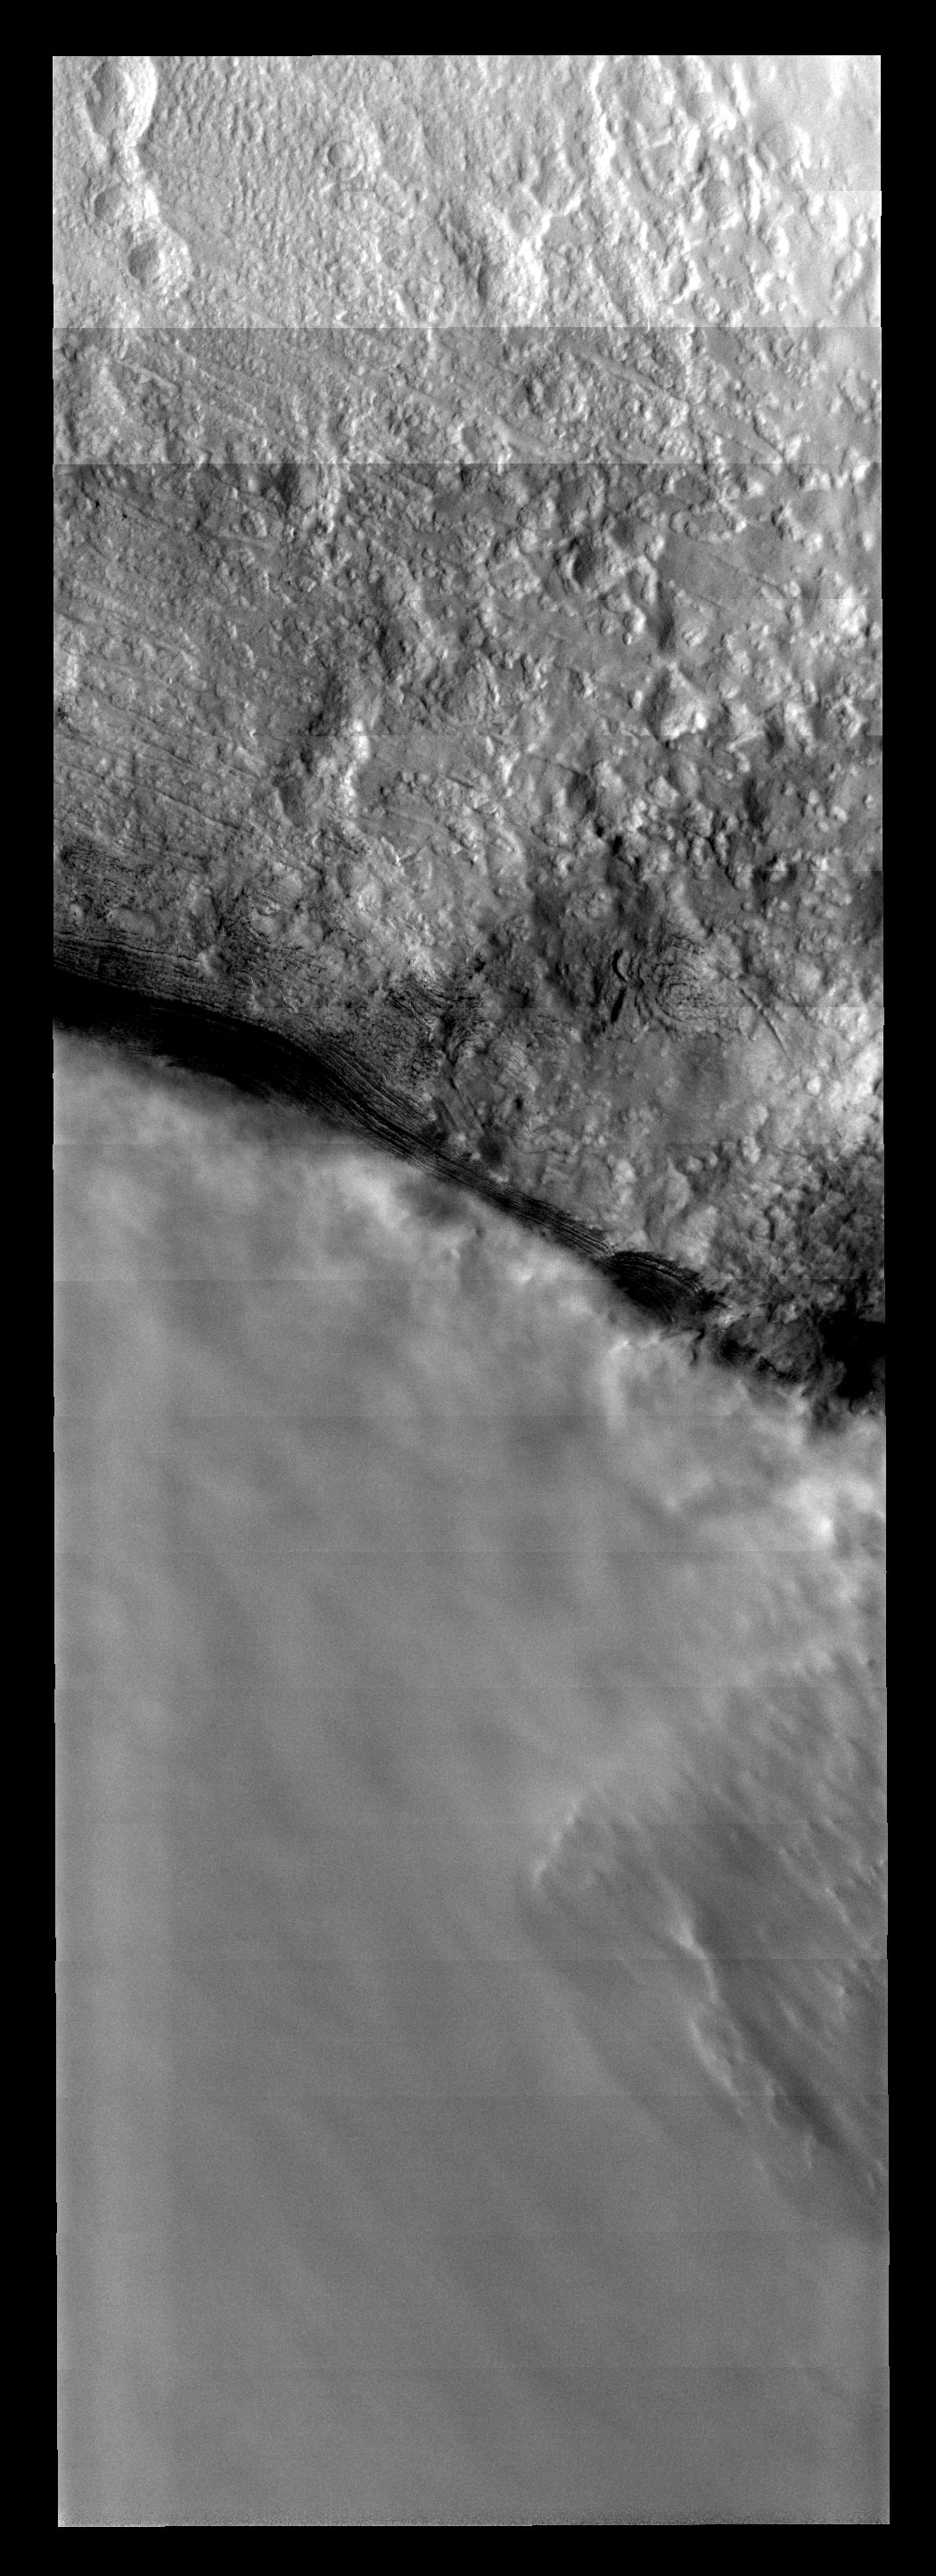

Polar Front

The border between clear and cloudy in this image is likely the edge of a polar trough, with the clouds located in the trough itself. It is common during the spring in the southern hemisphere for clouds and haze to obscure the polar cap.

Image information: VIS instrument. Latitude -84.2N, Longitude 5.3E. 17 meter/pixel resolution.

Please see the THEMIS Data Citation Note for details on crediting THEMIS images.

Note: this THEMIS visual image has not been radiometrically nor geometrically calibrated for this preliminary release. An empirical correction has been performed to remove instrumental effects. A linear shift has been applied in the cross-track and down-track direction to approximate spacecraft and planetary motion. Fully calibrated and geometrically projected images will be released through the Planetary Data System in accordance with Project policies at a later time.

NASA’s Jet Propulsion Laboratory manages the 2001 Mars Odyssey mission for NASA’s Office of Space Science, Washington, D.C. The Thermal Emission Imaging System (THEMIS) was developed by Arizona State University, Tempe, in collaboration with Raytheon Santa Barbara Remote Sensing. The THEMIS investigation is led by Dr. Philip Christensen at Arizona State University. Lockheed Martin Astronautics, Denver, is the prime contractor for the Odyssey project, and developed and built the orbiter. Mission operations are conducted jointly from Lockheed Martin and from JPL, a division of the California Institute of Technology in Pasadena.

Credit: NASA/JPL/ASU